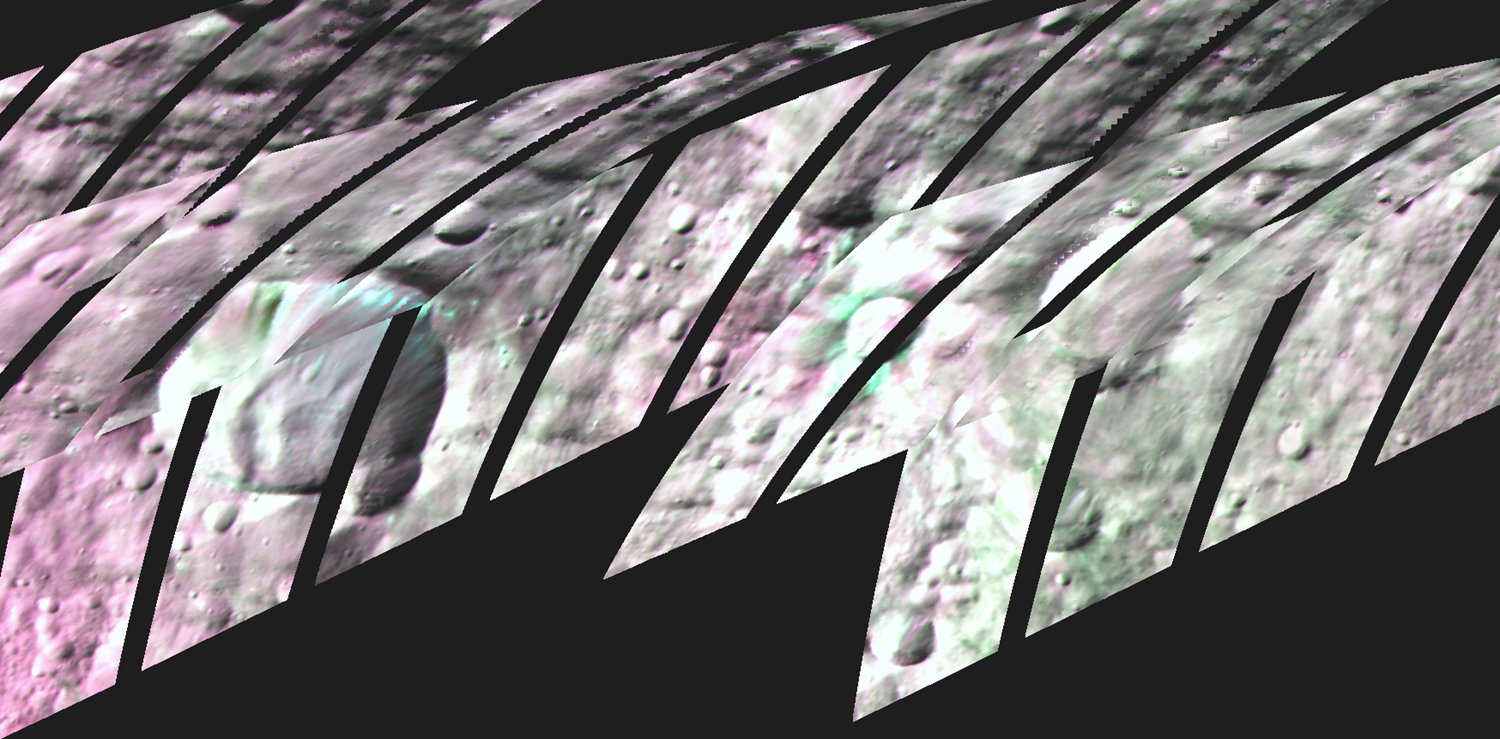

Two Craters with Olivine

This image shows infrared views of two craters at the giant asteroid Vesta that NASA’s Dawn mission has found to sport the mineral olivine. These craters, Bellicia (left) and Arruntia (right), are in the northern hemisphere, where Dawn scientists didn’t expect to find olivine.

If Vesta’s formation had followed the script for the formation of rocky planets like our own, heat from the interior would have created distinct, separated layers of rock (generally, a core, mantle and crust). In that story, the mineral olivine should concentrate in the mantle.

However, Dawn’s visible and infrared mapping spectrometer (VIR) did not find olivine at the huge craters in Vesta’s southern hemisphere that exposed Vesta’s mantle. Instead, scientists found signatures of olivine in the surface material in the northern hemisphere, at Bellicia and Arruntia craters.

These images were taken between June 15 and July 25, 2012, from an altitude of 420 miles (680 kilometers).

Scientists assigned red to the 1.25-micron range of the infrared radiation spectrum, green to the 1.93-micron range, and blue to the 1.64-micron range. Green areas show where Vesta’s surface is rich in olivine.

A contrast-enhanced version of the Bellicia image can be seen at PIA17477.

The Dawn mission to Vesta and Ceres is managed by the Jet Propulsion Laboratory, for NASA’s Science Mission Directorate, Washington, D.C. It is a project of the Discovery Program managed by NASA’s Marshall Space Flight Center, Huntsville, Ala. UCLA is responsible for overall Dawn mission science. Orbital Sciences Corporation of Dulles, Va., designed and built the Dawn spacecraft. The visible and infrared mapping spectrometer was provided by the Italian Space Agency and is managed by Italy’s National Institute for Astrophysics, Rome, in collaboration with Selex Galileo, where it was built.

Credit: NASA/JPL-Caltech/UCLA/ASI/INAF